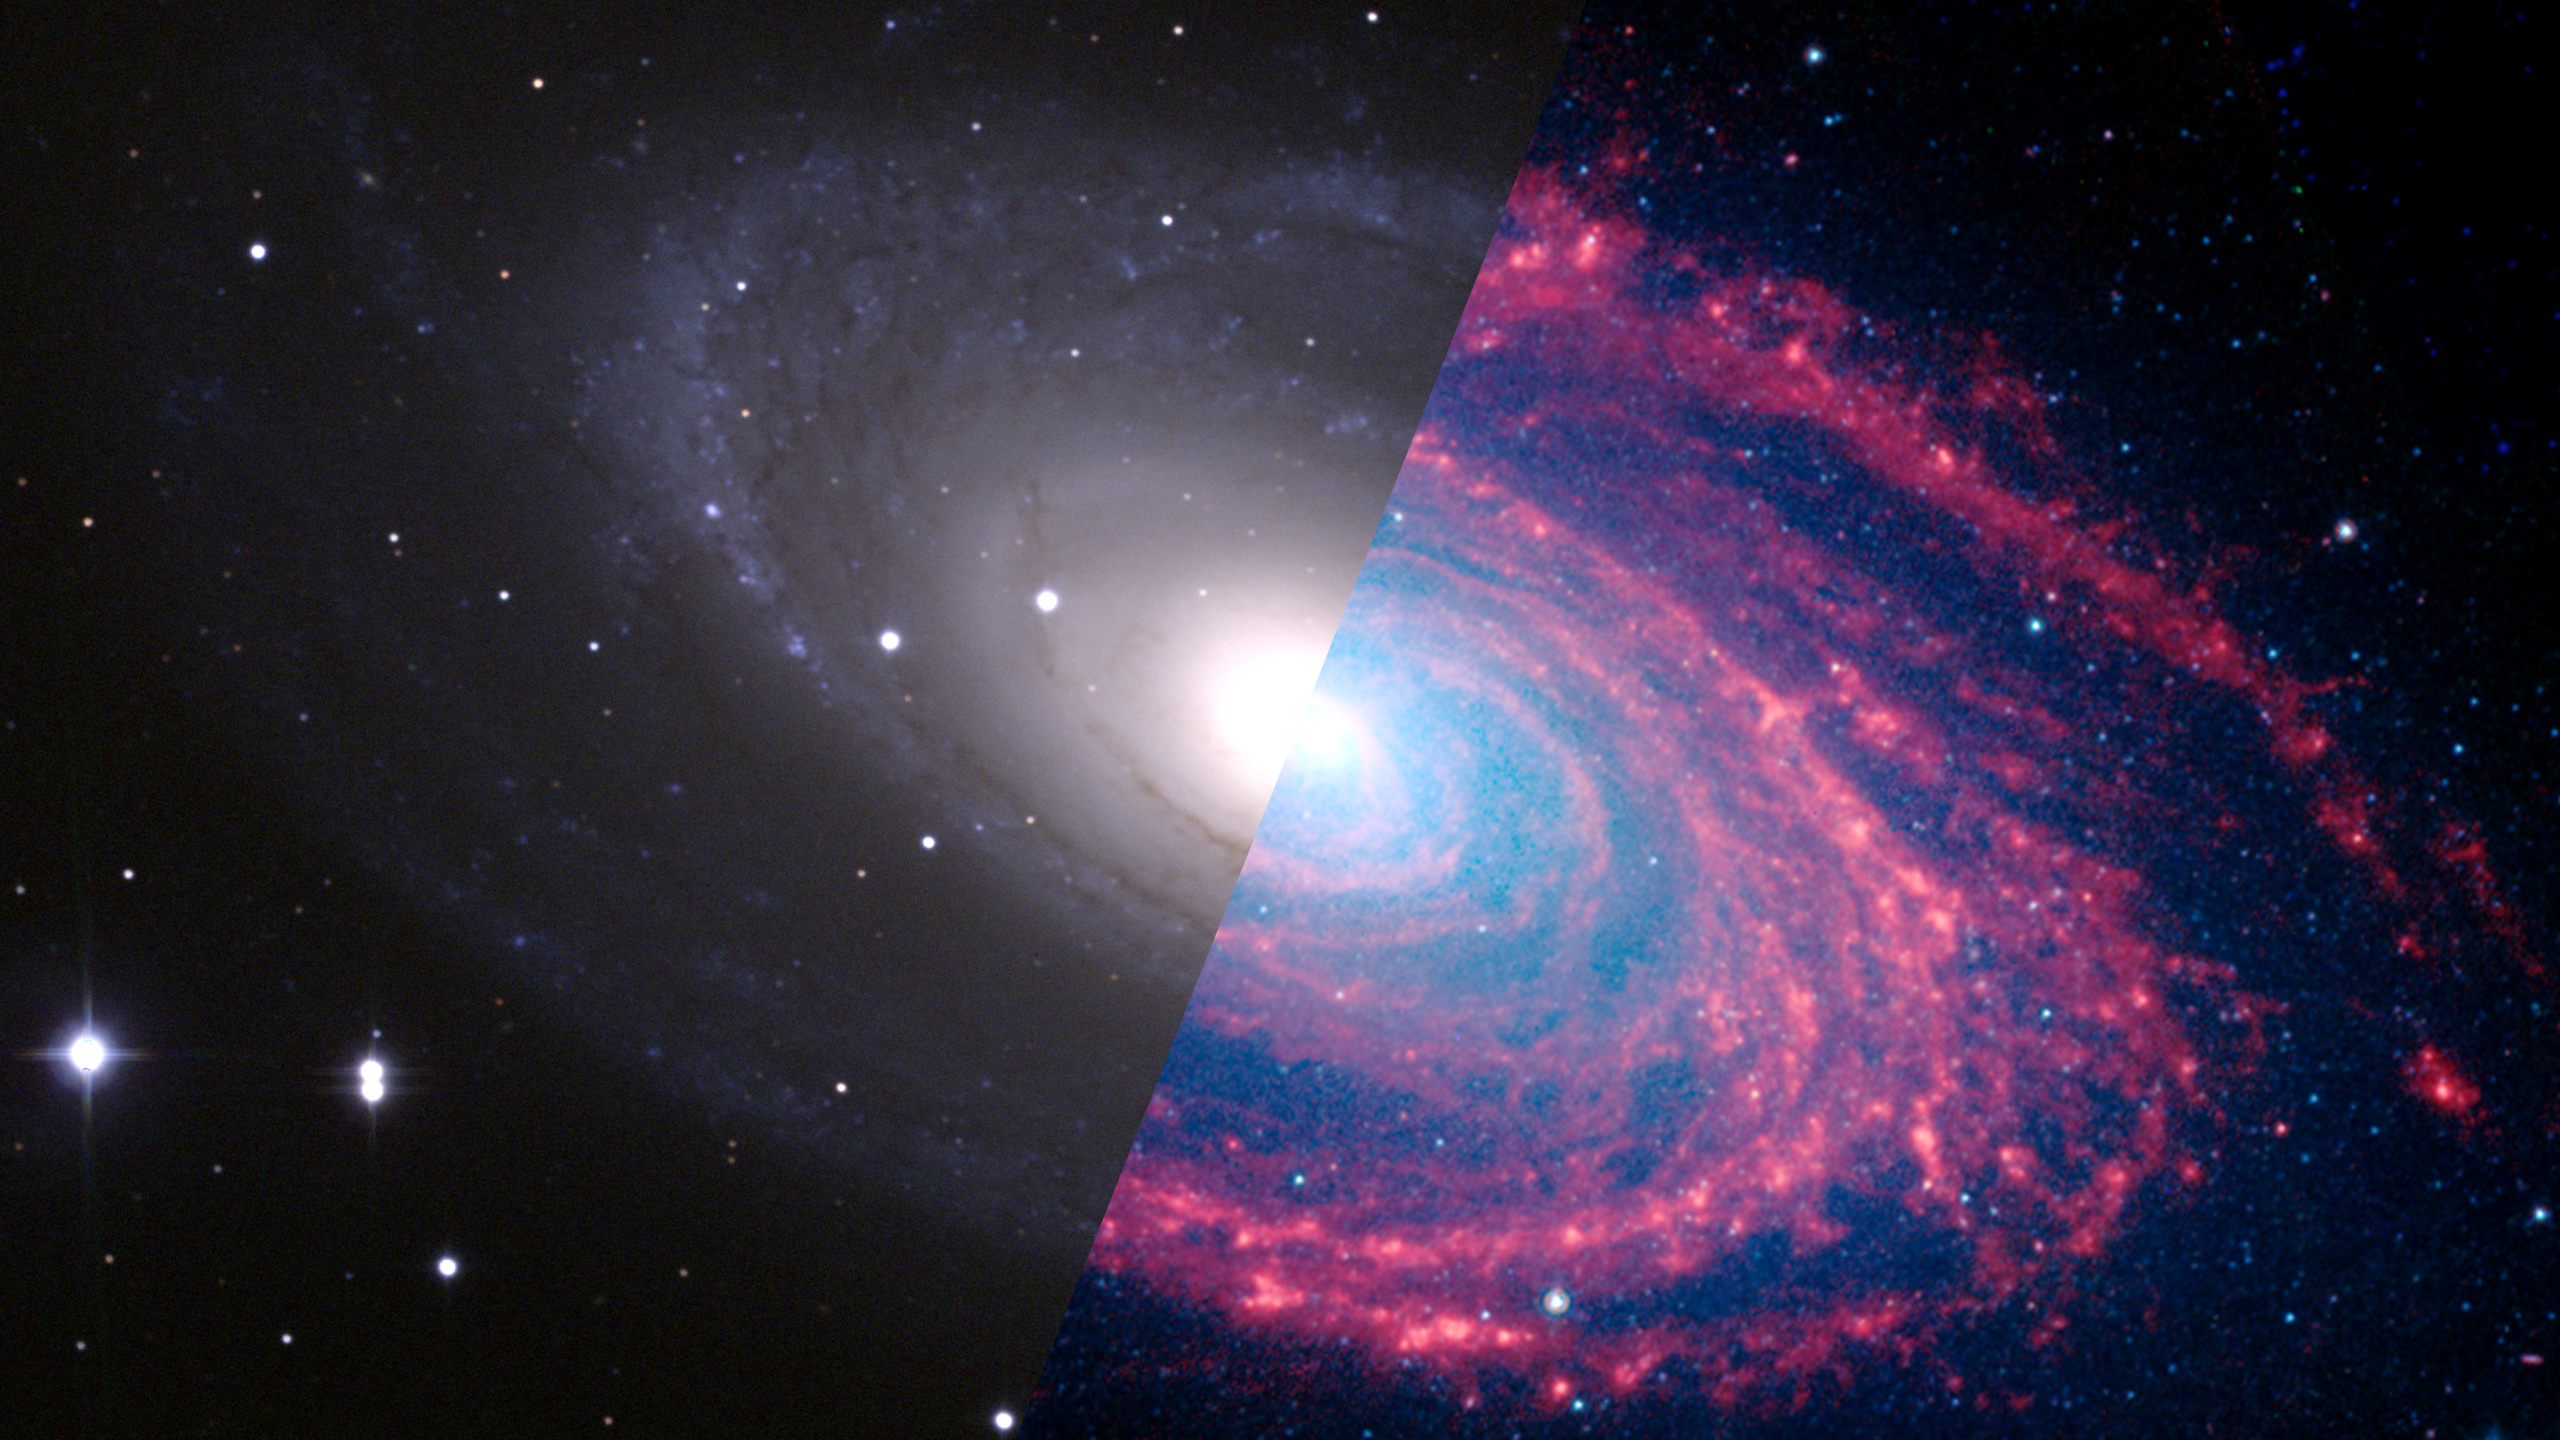

Infrared Universe: Messier 81

Messier 81 (M81) is a classic example of a spiral galaxy. Star-forming regions in this galaxy become evident in the infrared view. In the infrared, the spiral arm structure becomes much more powerful relative to the visibly bright galactic center, revealing denser concentrations of cold dust and gas ready to be transformed into new stars.

Optical: Stars are partly obscured by dust.

Near-Infrared: Longer infrared wavelengths now show star-forming areas in red.
Credit: NASA, JPL-Caltech, S. Willner (Harvard-Smithsonian Center for Astrophysics)

Far-Infrared: Shifting to infrared light reveals the dust lanes in red.
Credit: NASA, JPL-Caltech, K. Gordon (University of Arizona) and S. Willner (Harvard-Smithsonian Center for Astrophysics)

About the Infrared Universe Collection
The human eye can only see visible light, but objects give off a variety of wavelengths of light. To see an object as it truly exists, we would ideally look at its appearance through the full range of the electromagnetic spectrum. Telescopes show us objects as they appear emitting different energies of light, with each wavelength conveying unique information about the object. The Webb Space Telescope will study infrared light from celestial objects with much greater clarity and sensitivity than ever before. Explore the Infrared Universe. Adapted from Cool Cosmos by IPAC, with additional contributions from Bruno Merin and Miguel Merin (Pludo).

Credit: Video: NASA, ESA, Gregory Bacon (STScI)